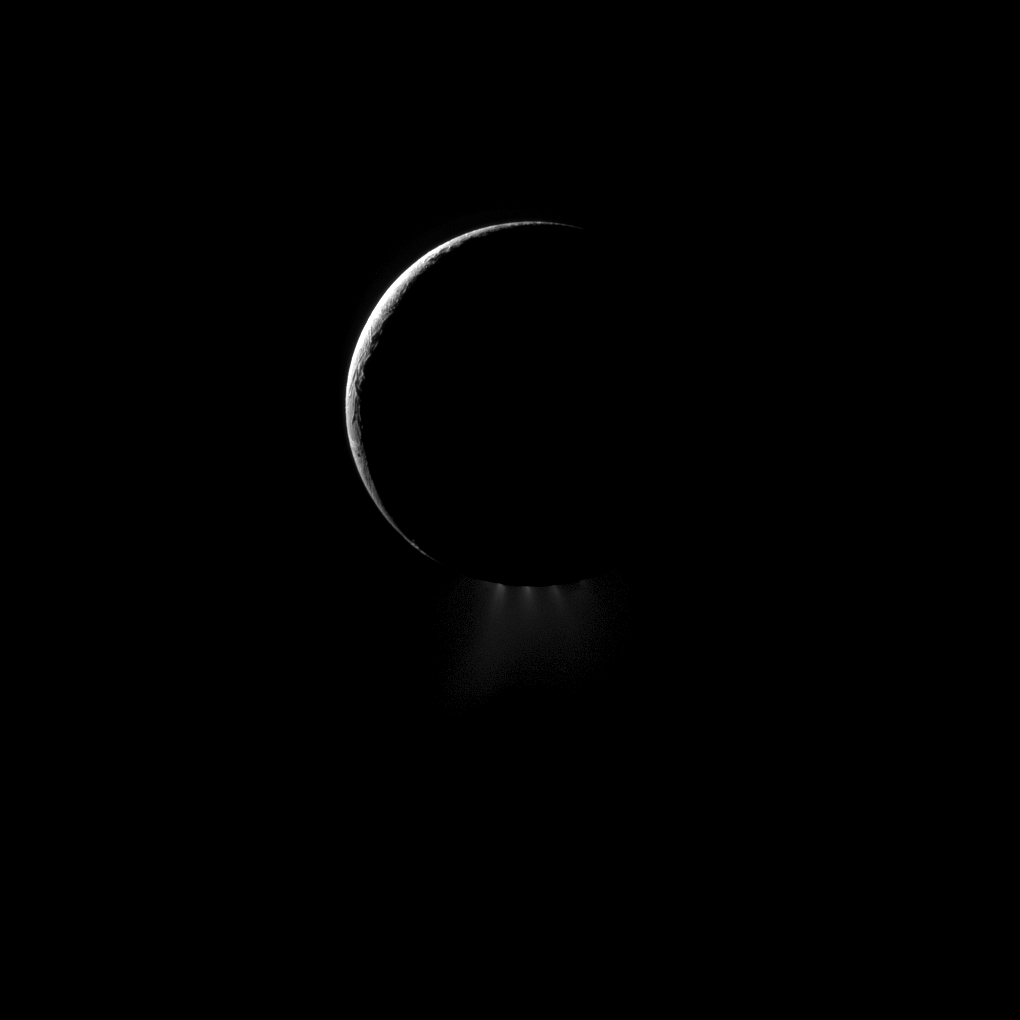

Plumes and a Crescent

A crescent Enceladus, imaged from the night side, shows off its spectacular water ice plumes emanating from the south polar region of this moon of Saturn.

This image was captured at a phase, or Sun-Enceladus-spacecraft, angle of 157 degrees so that sunlight would reveal the backlit plumes. Terrain near the south pole is now dark as spring has come to the northern hemisphere of the moon. See PIA11688 and PIA11685 for earlier, closer views.

Lit terrain seen here is on trailing hemisphere of Enceladus (504 kilometers, or 313 miles across). North is up.

The image was taken in visible light with the Cassini spacecraft narrow-angle camera on Jan. 30, 2011. The view was obtained at a distance of approximately 228,000 kilometers (142,000 miles) from Enceladus. Image scale is 1 kilometer (0.6 miles) per pixel.

The Cassini-Huygens mission is a cooperative project of NASA, the European Space Agency and the Italian Space Agency. The Jet Propulsion Laboratory, a division of the California Institute of Technology in Pasadena, manages the mission for NASA’s Science Mission Directorate, Washington, D.C. The Cassini orbiter and its two onboard cameras were designed, developed and assembled at JPL. The imaging operations center is based at the Space Science Institute in Boulder, Colo.

Credit: NASA/JPL/Space Science Institute